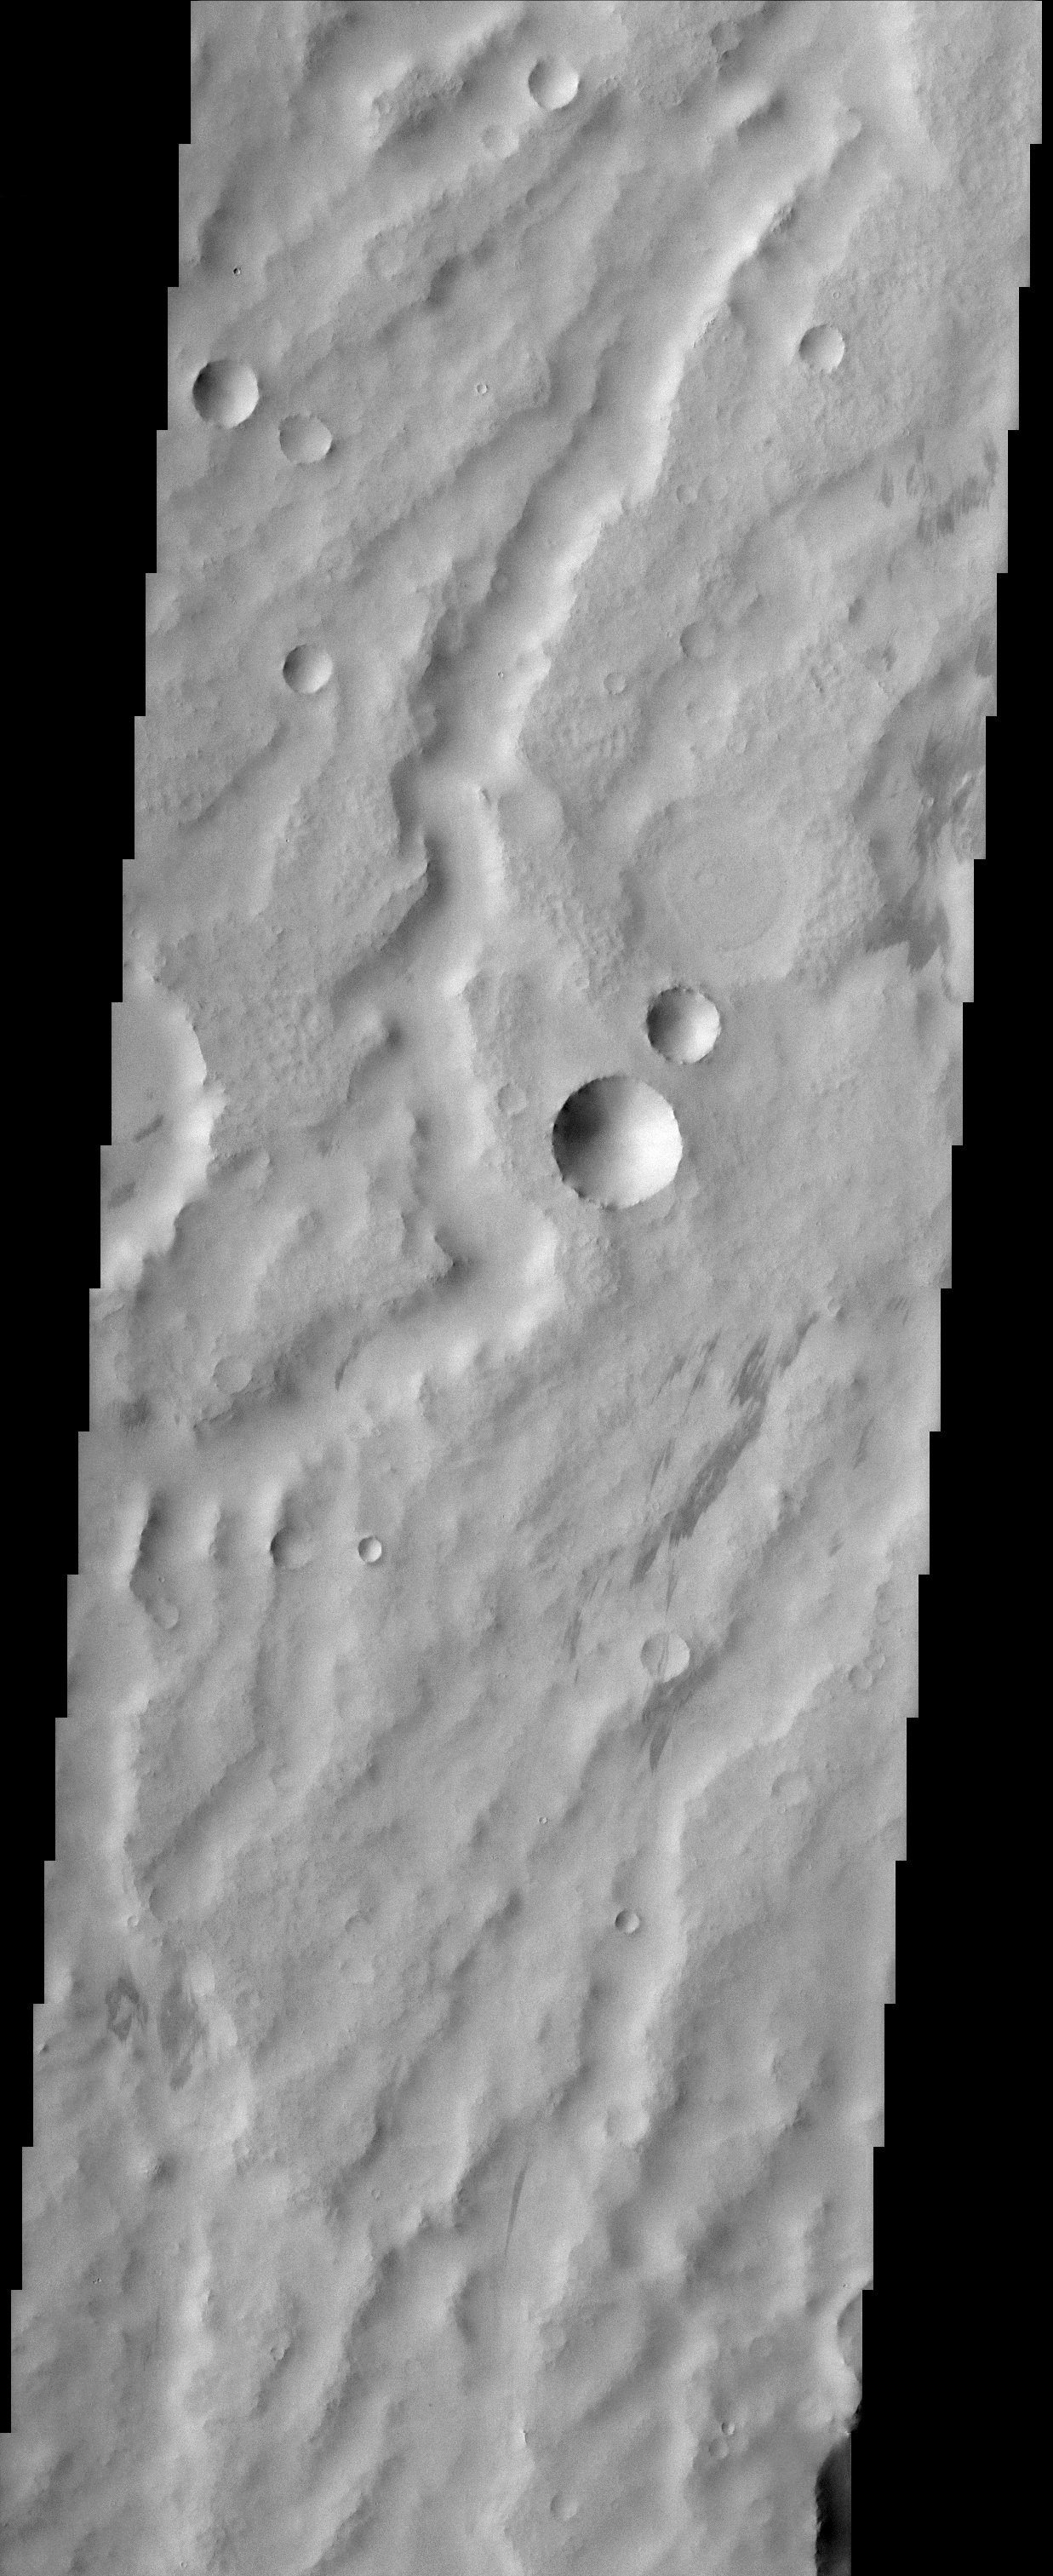

Geological Time on Display in Arabia Terra

This scene from the dust covered plains of eastern Arabia Terra portrays a range of geological time. Three craters at the center of the image capture some of this range. Two have the classic bowl-shape of small, relatively recent craters while the one just to the north has seen much more history. Its rim has been scoured away by erosion and its floor has been filled in by material likely of a sedimentary nature. The channels that wind through the scene may be the oldest features present while the relatively dark streaks scattered about could have been produced in the past few years or even months as winds remove a layer of dust to reveal darker material below.

Note: this THEMIS visual image has not been radiometrically nor geometrically calibrated for this preliminary release. An empirical correction has been performed to remove instrumental effects. A linear shift has been applied in the cross-track and down-track direction to approximate spacecraft and planetary motion. Fully calibrated and geometrically projected images will be released through the Planetary Data System in accordance with Project policies at a later time.

NASA’s Jet Propulsion Laboratory manages the 2001 Mars Odyssey mission for NASA’s Office of Space Science, Washington, D.C. The Thermal Emission Imaging System (THEMIS) was developed by Arizona State University, Tempe, in collaboration with Raytheon Santa Barbara Remote Sensing. The THEMIS investigation is led by Dr. Philip Christensen at Arizona State University. Lockheed Martin Astronautics, Denver, is the prime contractor for the Odyssey project, and developed and built the orbiter. Mission operations are conducted jointly from Lockheed Martin and from JPL, a division of the California Institute of Technology in Pasadena.

Credit: NASA/JPL/Arizona State University